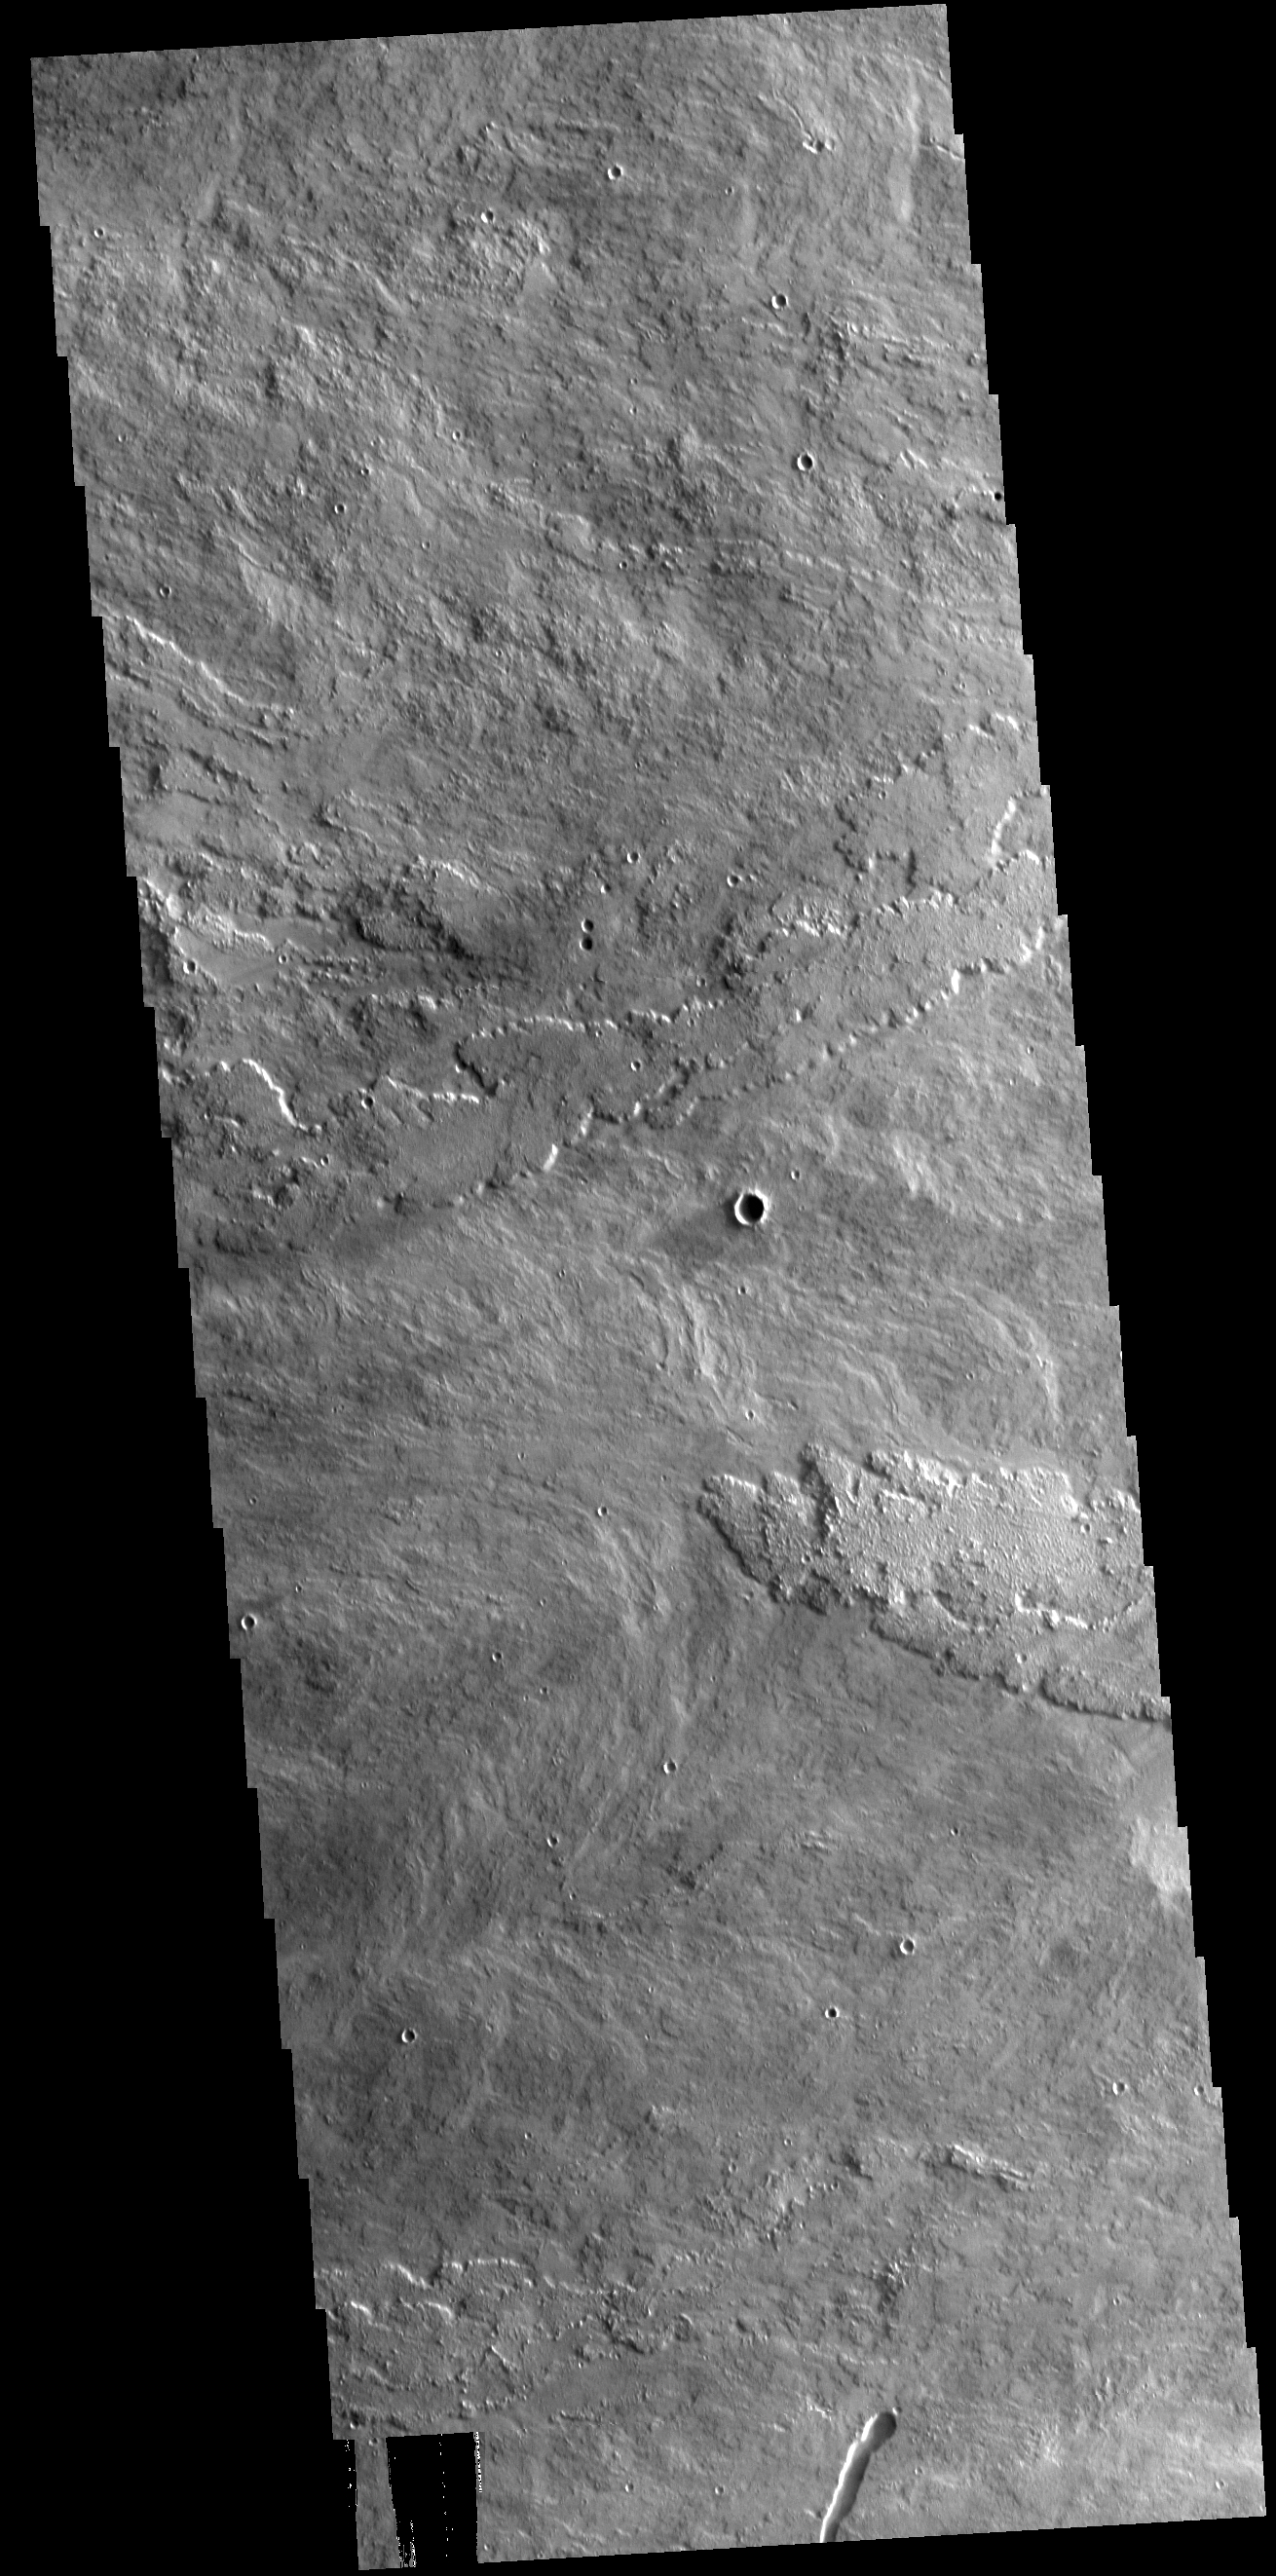

Arsia Mons Flows

Arsia Mons is the southermost of the large aligned Tharsis volcanoes. Flows originating at Arsia Mons cover a vast region. The flows in this VIS image are part of the SW flow apron of Arsia Mons. The Tharsis trend runs NE/SW thru the centers of the volcanoes creating regions of greater tectonic and volcanic activities along this trend.

Credit: NASA/JPL-Caltech/ASU